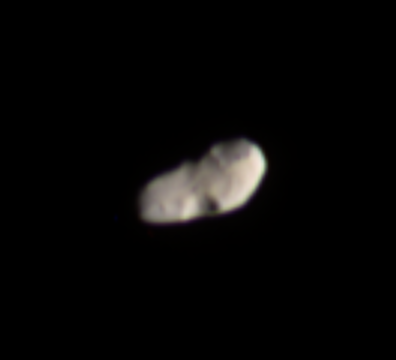

Colorful Cratered Calypso

This color image provides the best look yet at Saturn’s moon Calypso, a Trojan (trailing moon) of the larger moon Tethys. Calypso trails Tethys in its orbit by 60 degrees.

Telesto is the other Tethys Trojan, orbiting Saturn 60 degrees ahead of Tethys.

Calypso is 22 kilometers (14 miles) across. Calypso, like many other small Saturnian moons and small asteroids, is irregularly shaped by overlapping large craters. Although the resolution here is not as high as in Cassini’s best images of Pandora and Telesto, this moon appears to also have loose surface material capable of smoothing the appearance of craters.

Images taken using ultraviolet, green and infrared spectral filters were combined to create this false-color view. The images were taken with the Cassini spacecraft narrow-angle camera on Sept. 23, 2005, at a distance of approximately 101,000 kilometers (63,000 miles) from Calypso and at a Sun-Calypso-spacecraft, or phase, angle of 61 degrees. Resolution in the original image was 602 meters (1,976 feet) per pixel. The image has been contrast-enhanced and magnified by a factor of three to aid visibility.

The Cassini-Huygens mission is a cooperative project of NASA, the European Space Agency and the Italian Space Agency. The Jet Propulsion Laboratory, a division of the California Institute of Technology in Pasadena, manages the mission for NASA’s Science Mission Directorate, Washington, D.C. The Cassini orbiter and its two onboard cameras were designed, developed and assembled at JPL. The imaging operations center is based at the Space Science Institute in Boulder, Colo.

Credit: NASA/JPL/Space Science Institute